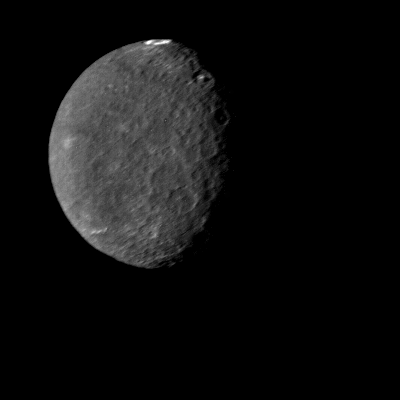

Umbriel at Closest Approach

The southern hemisphere of Umbriel displays heavy cratering in this Voyager 2 image, taken Jan. 24, 1986, from a distance of 557,000 kilometers (346,000 miles). This frame, taken through the clear-filter of Voyager’s narrow-angle camera, is the most detailed image of Umbriel, with a resolution of about 10 km (6 mi). Umbriel is the darkest of Uranus’ larger moons and the one that appears to have experienced the lowest level of geological activity. It has a diameter of about 1,200 km (750 mi) and reflects only 16 percent of the light striking its surface; in the latter respect, Umbriel is similar to lunar highland areas. Umbriel is heavily cratered but lacks the numerous bright-ray craters seen on the other large Uranian satellites; this results in a relatively uniform surface albedo (reflectivity). The prominent crater on the terminator (upper right) is about 110 km (70 mi) across and has a bright central peak. The strangest feature in this image (at top) is a curious bright ring, the most reflective area seen on Umbriel. The ring is about 140 km (90 miles) in diameter and lies near the satellite’s equator. The nature of the ring is not known, although it might be a frost deposit, perhaps associated with an impact crater. Spots against the black background are due to ‘noise’ in the data. The Voyager project is managed for NASA by the Jet Propulsion Laboratory.

Credit: NASA/JPL